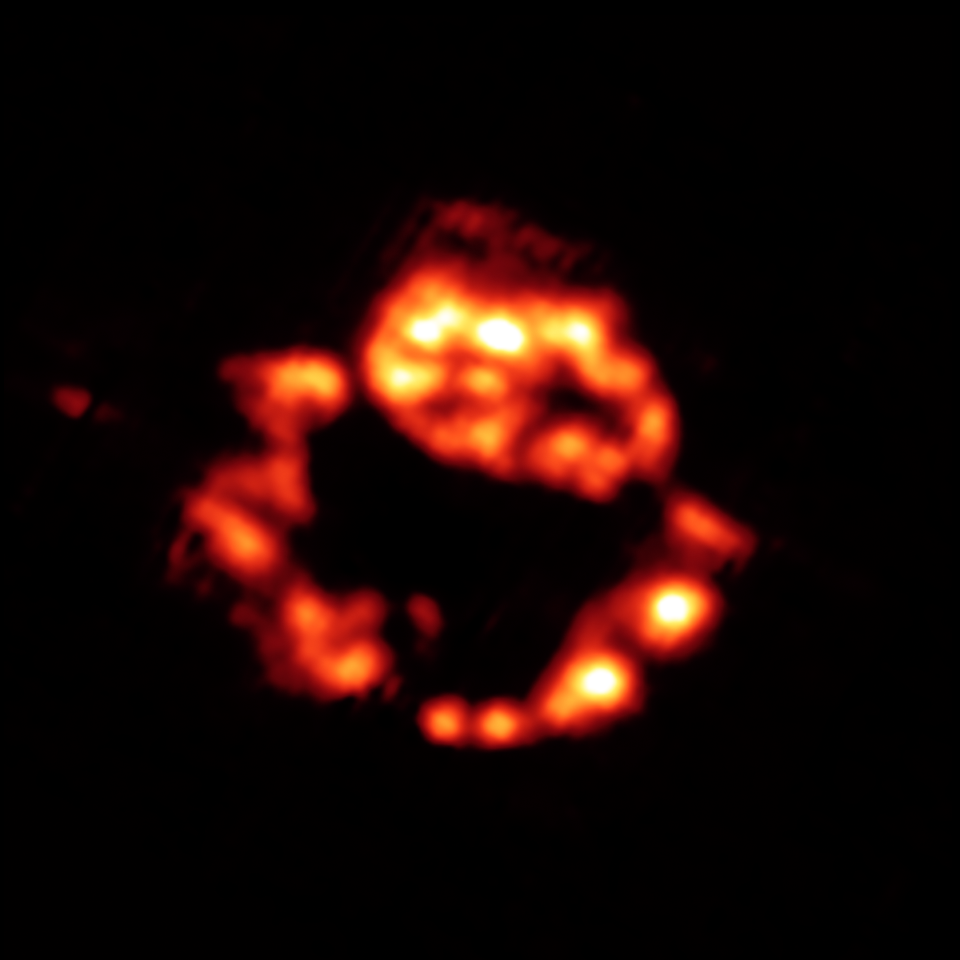

Dusty Celestial Ornaments Dusty Celestial Ornaments: Supernova Remnant Cassiopeia A in the Infrared

The Cassiopeia A supernova remnant is located about 10,000 light-years away in our own Milky Way galaxy.

This infrared view shows a collection of dust (red), including proto-silicates, silicate dioxide and iron oxide.

The data for this image were taken by Spitzer's infrared spectrograph, which splits light apart to reveal the fingerprints of molecules and elements. In total, Spitzer collected separate "spectra" at more than 1,700 positions across Cassiopeia A.

Credit: NASA/JPL-Caltech/J. Rho (Caltech-SSC)